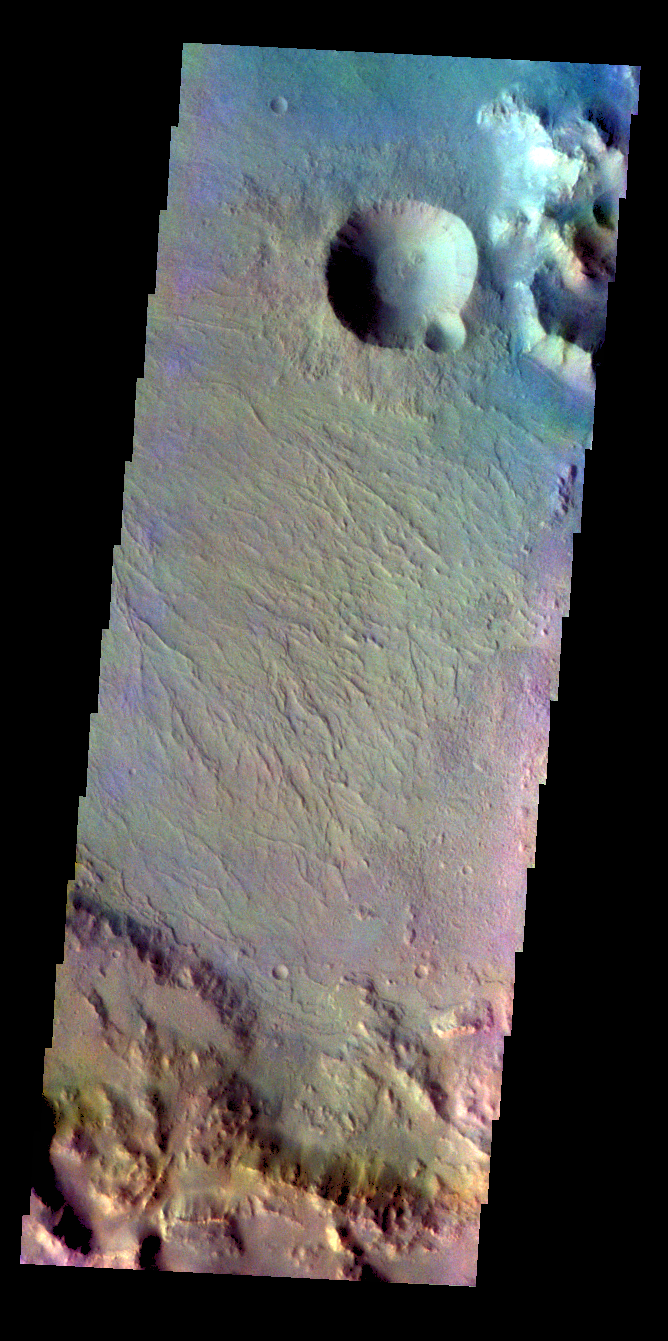

Saheki Crater – False Color

The THEMIS VIS camera contains 5 filters. The data from different filters can be combined in multiple ways to create a false color image. These false color images may reveal subtle variations of the surface not easily identified in a single band image. Today’s false color image shows part of the rim and floor of Saheki Crater.

Credit: NASA/JPL-Caltech/ASU